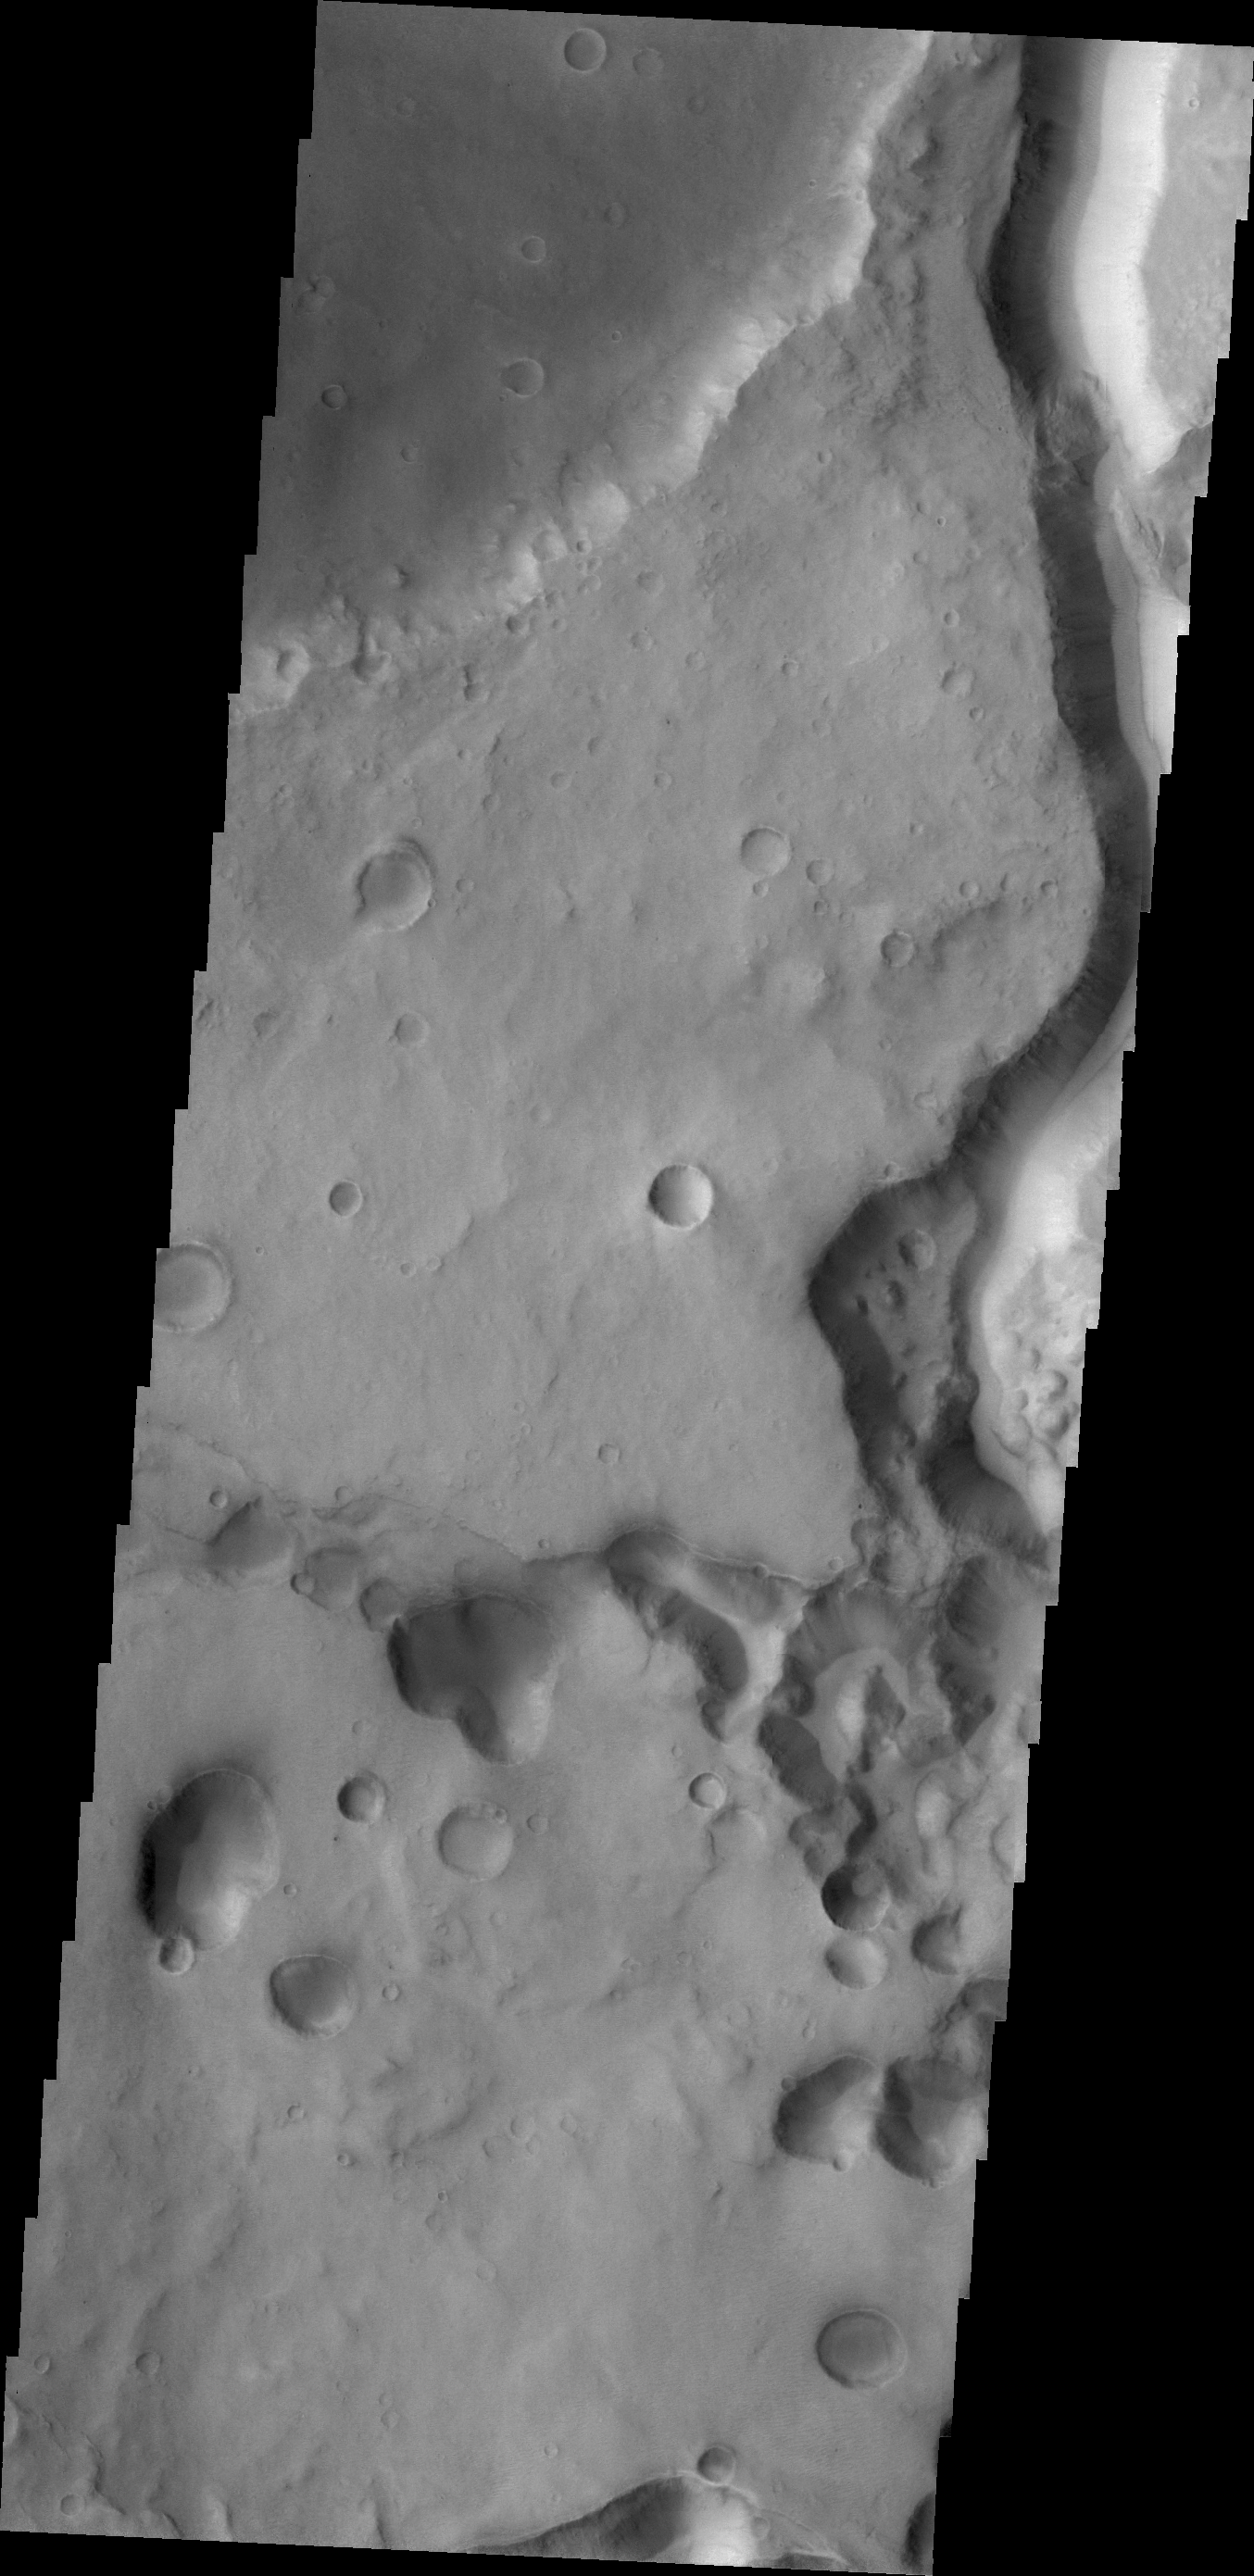

Tinto Vallis

This VIS image shows a portion of Tinto Vallis.

Credit: NASA/JPL/ASU